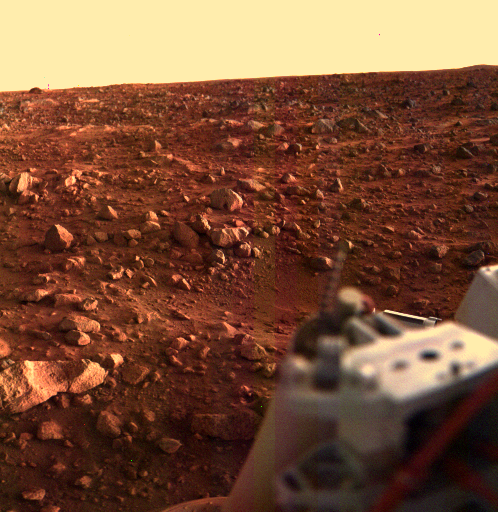

Sunset at the Viking Lander 1 Site

This color image of the Martian surface in the Chryse area was taken by Viking Lander 1, looking southwest, about 15 minutes before sunset on the evening of August 21. The sun is at an elevation angle of 3 or 4 degrees above the horizon and about 50 degrees clockwise from the right edge of the frame. Local topographic features are accentuated by the low lighting angle. A depression is seen near the center of the picture, just above the Lander’s leg support structure, which was not evident in previous pictures taken at higher sun angles. Just beyond the depression are large rocks about 30 centimeters (1 foot) across. The diffuse shadows are due to the sunlight that has been scattered by the dusty Martian atmosphere as a result of the long path length from the setting sun. Toward the horizon, several bright patches of bare bedrock are revealed.

Credit: NASA/JPL